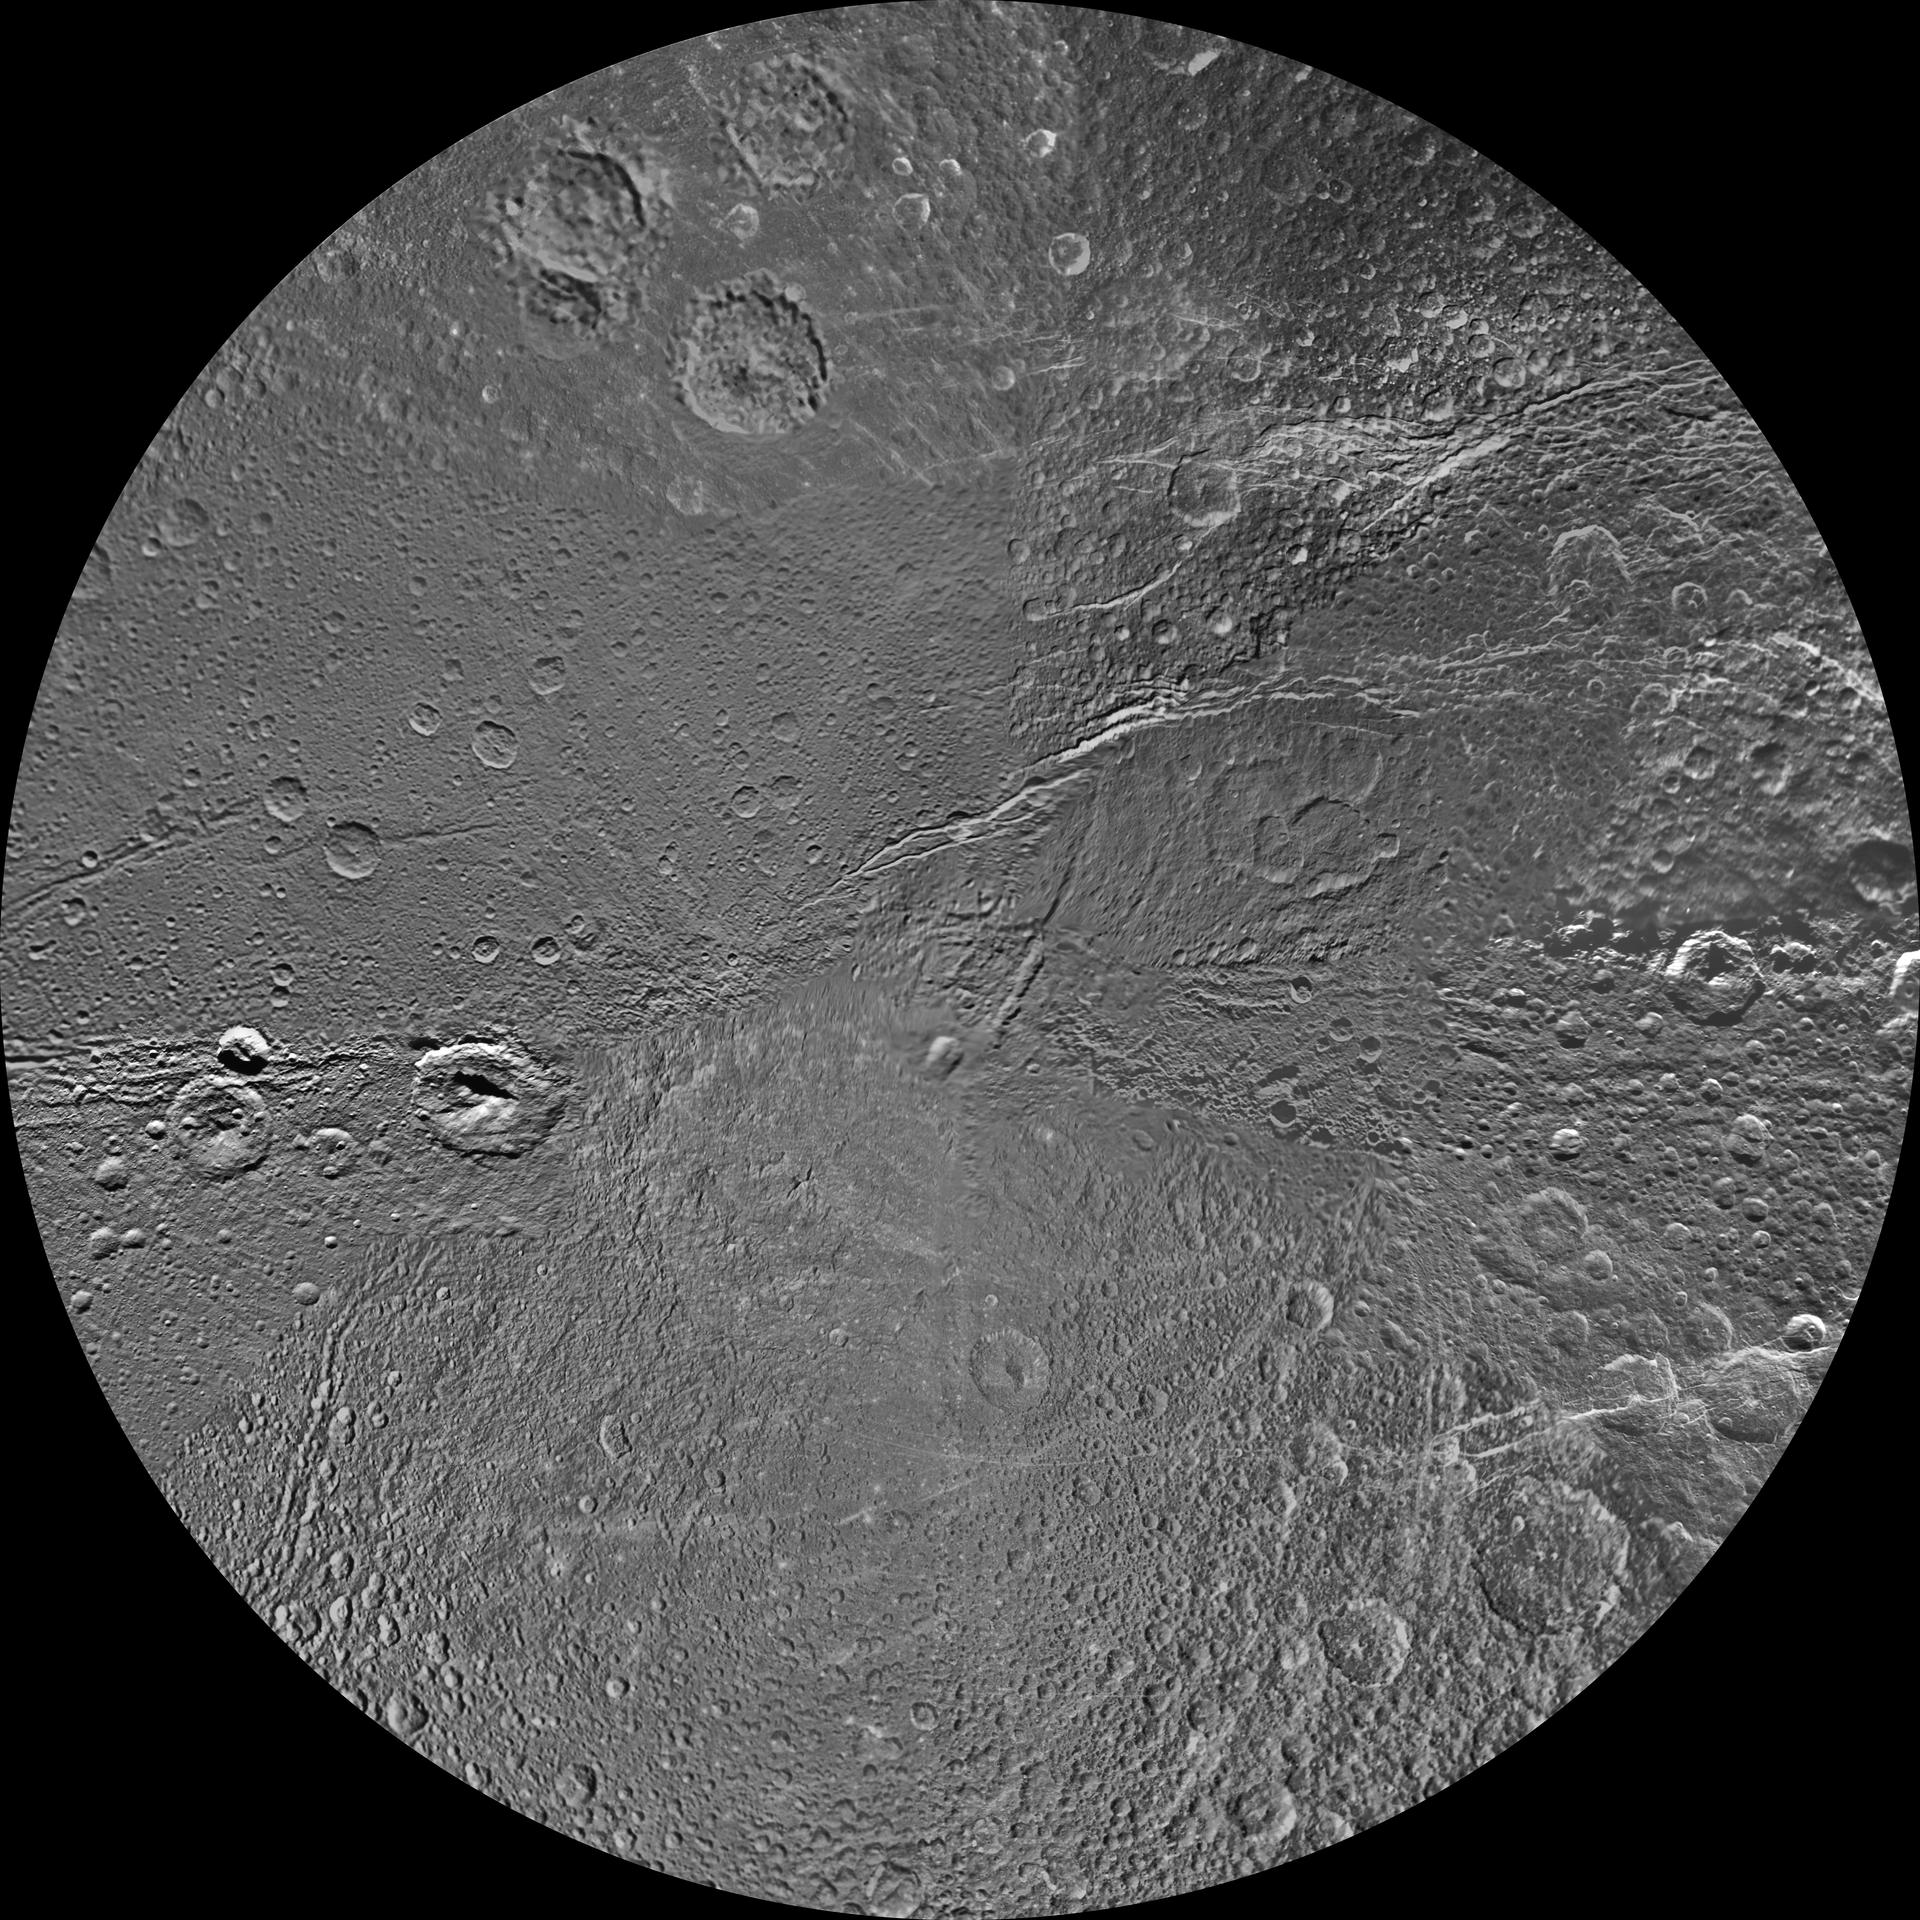

Dione Polar Maps – October 2010

Annotated image

The northern and southern hemispheres of Dione are seen in these polar stereographic maps, mosaicked from the best-available clear-filter images from NASA’s Cassini and Voyager missions.

Each map is centered on one of the poles and surface coverage extends to the equator. Grid lines show latitude and longitude in 30-degree increments. The scale in the full-size versions of these maps is 153 meters (500 feet) per pixel. The resolution of the map is 64 pixels per degree. The mean radius of Dione used for projection of these maps is 563 kilometers (350 miles).

These maps are updates to the versions released in February 2010 (see PIA12578 and PIA12579).

The Cassini-Huygens mission is a cooperative project of NASA, the European Space Agency and the Italian Space Agency. The Jet Propulsion Laboratory, a division of the California Institute of Technology in Pasadena, manages the mission for NASA’s Science Mission Directorate, Washington, D.C. The Cassini orbiter and its two onboard cameras were designed, developed and assembled at JPL. The imaging operations center is based at the Space Science Institute in Boulder, Colo.

Credit: NASA/JPL/Space Science Institute